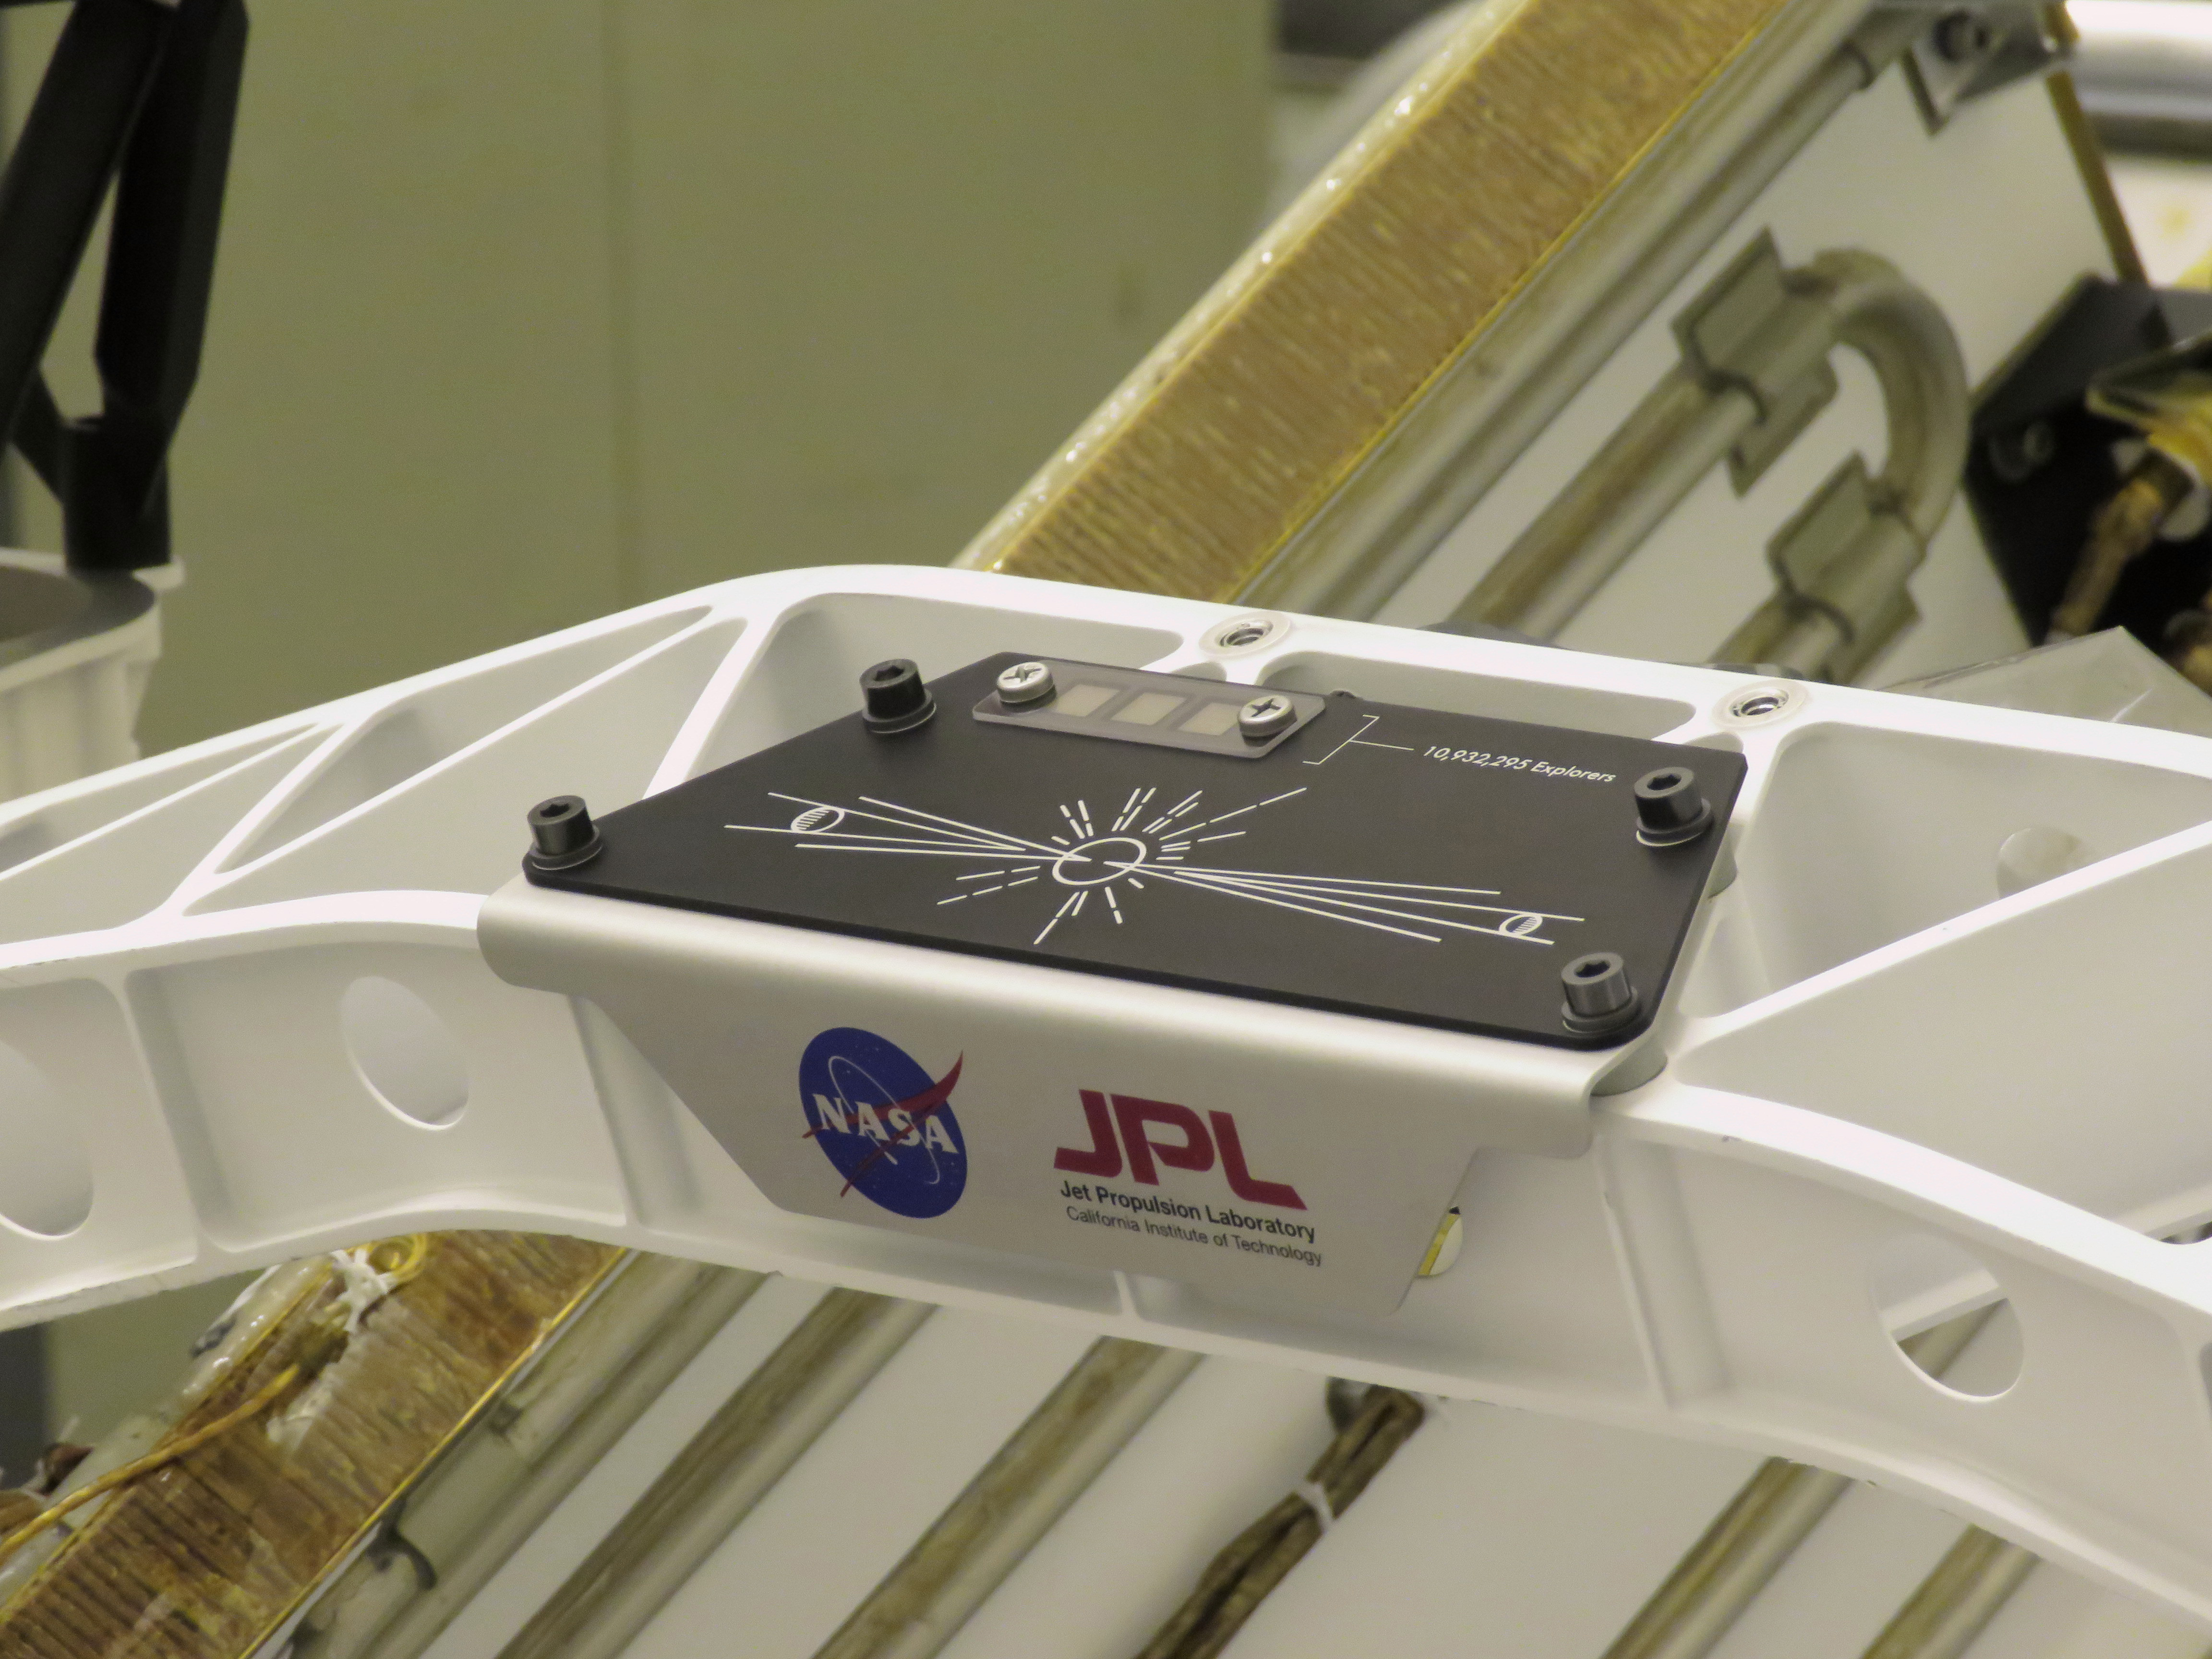

Send Your Name Placard Attached to Perseverance

A placard commemorating NASA’s “Send Your Name to Mars” campaign was installed on the Perseverance Mars rover on March 16, 2020, at NASA’s Kennedy Space Center in Florida. Three fingernail-sized chips affixed to the upper-left corner of the placard feature the names of 10,932,295 people who participated. They were individually stenciled onto the chips by electron beam, along with the essays of the 155 finalists in NASA’s “Name the Rover” contest. Liftoff aboard a United Launch Alliance Atlas V 541 rocket is targeted for mid-July of 2020 from Cape Canaveral Air Force Station. NASA’s Launch Services Program, based at Kennedy, is managing the launch.

Credit: NASA/JPL-Caltech